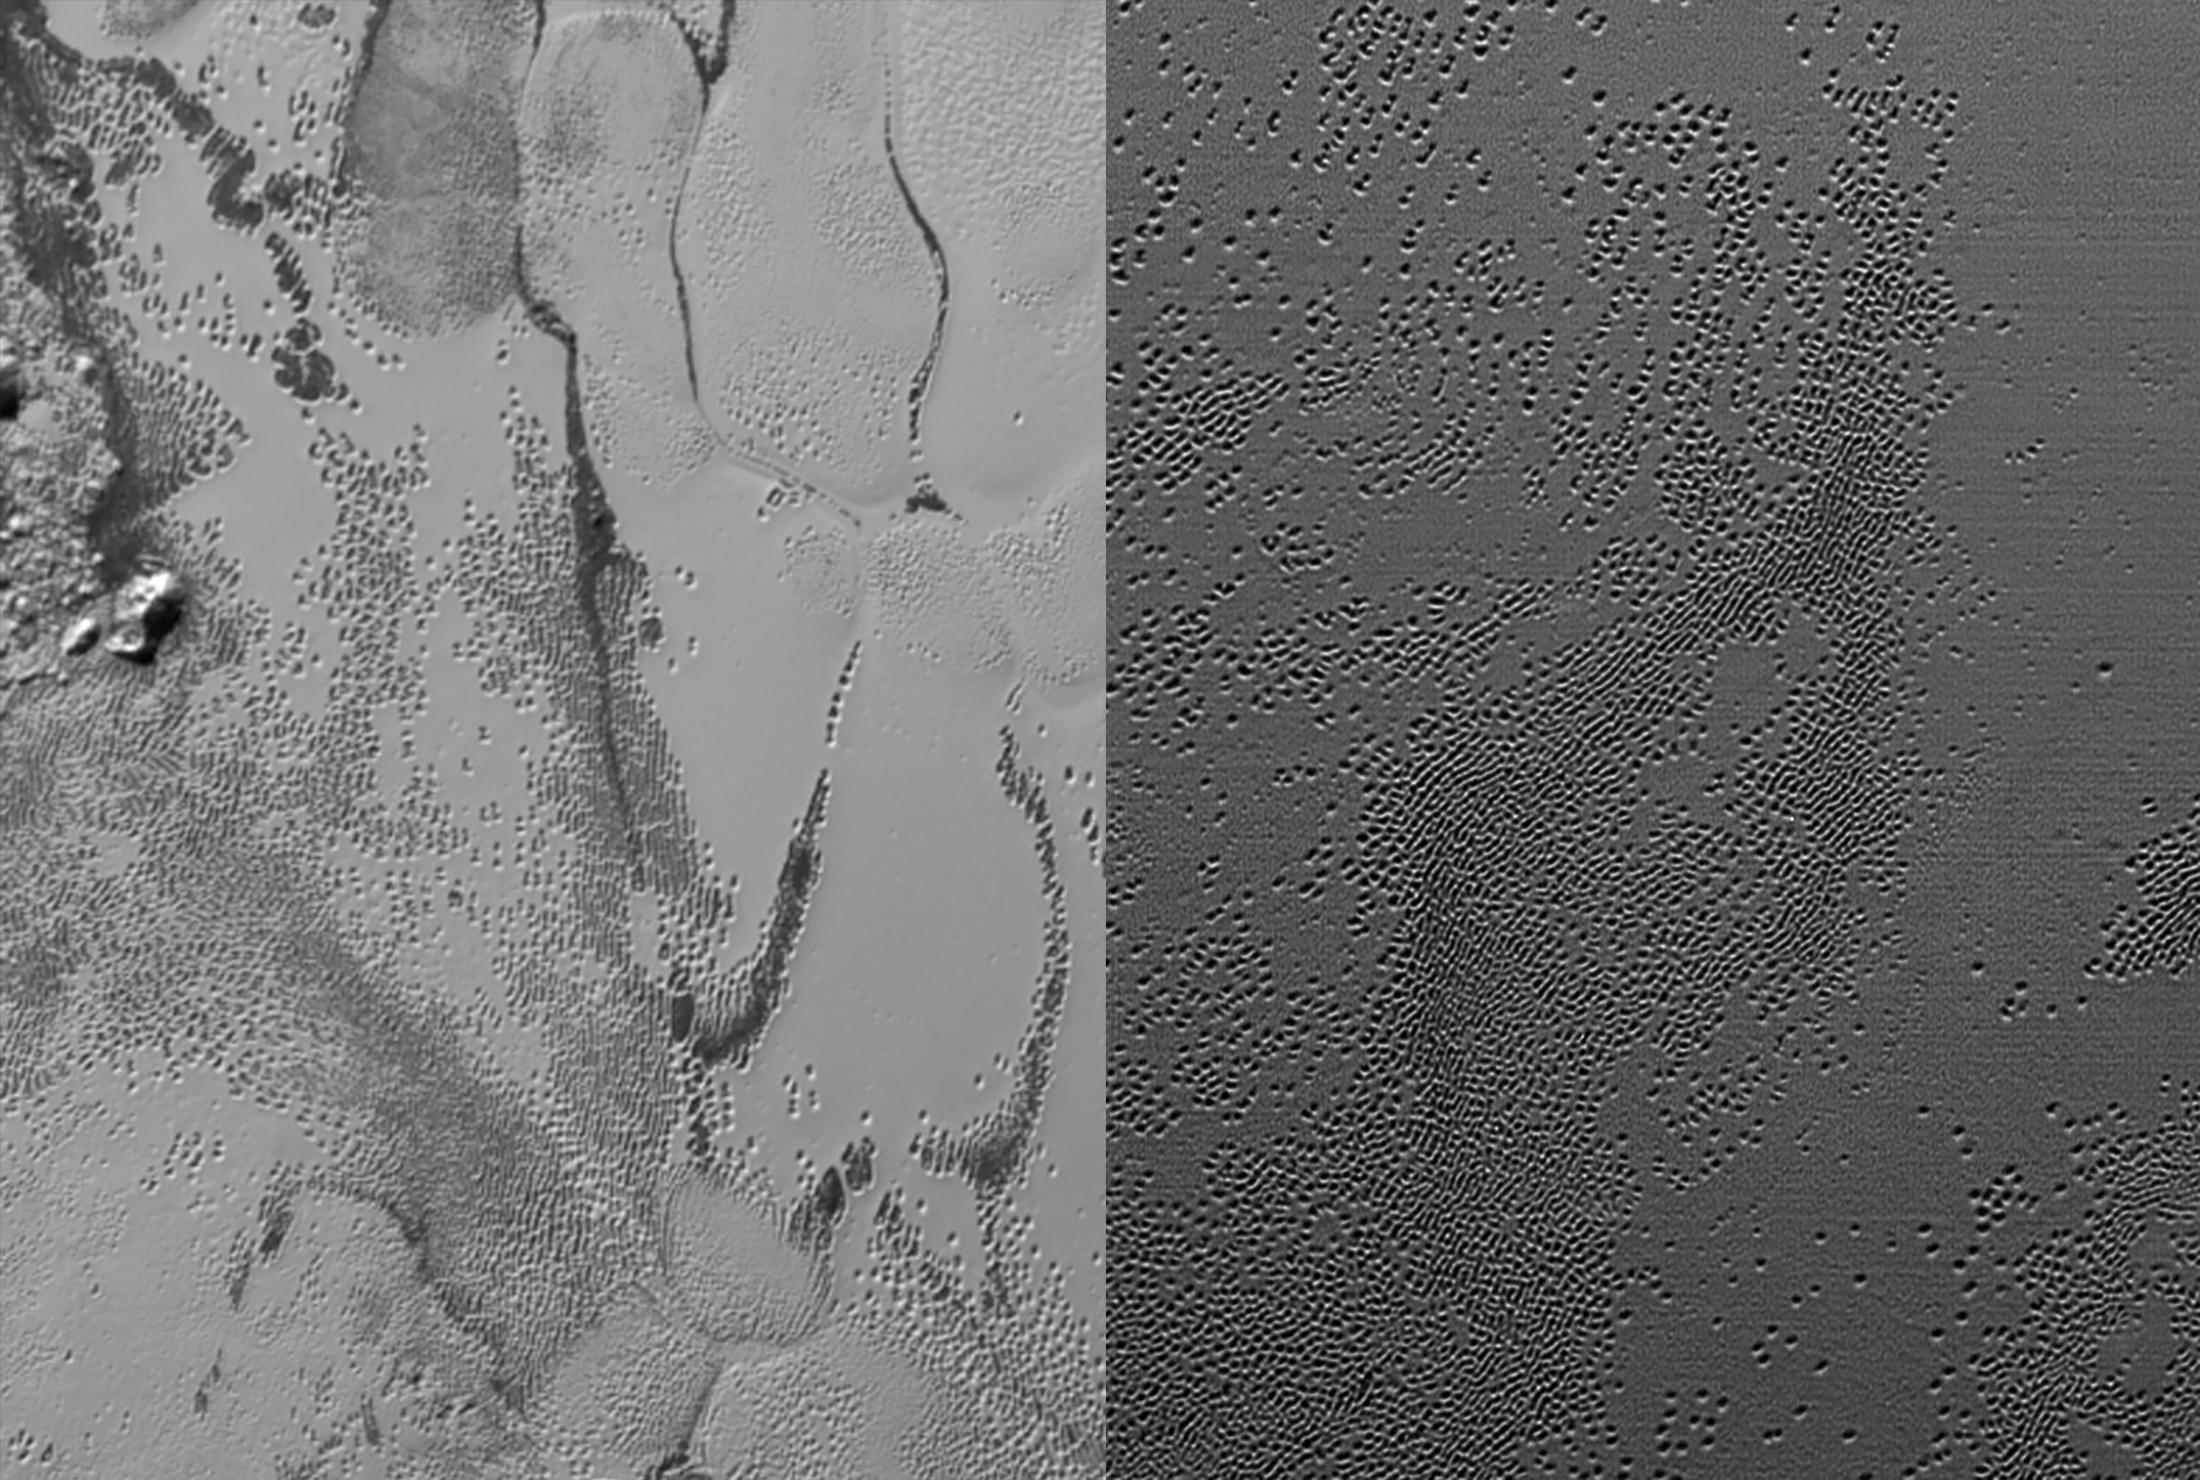

Pluto’s Pits

New Horizons cameras have spied swarms of mysterious “pits” across the informally named Sputnik Planum. Scientists believe the pits may form through a combination of sublimation and ice fracturing.

The Johns Hopkins University Applied Physics Laboratory in Laurel, Maryland, designed, built, and operates the New Horizons spacecraft, and manages the mission for NASA’s Science Mission Directorate. The Southwest Research Institute, based in San Antonio, leads the science team, payload operations and encounter science planning. New Horizons is part of the New Frontiers Program managed by NASA’s Marshall Space Flight Center in Huntsville, Alabama.

Credit: NASA/Johns Hopkins University Applied Physics Laboratory/Southwest Research Institute